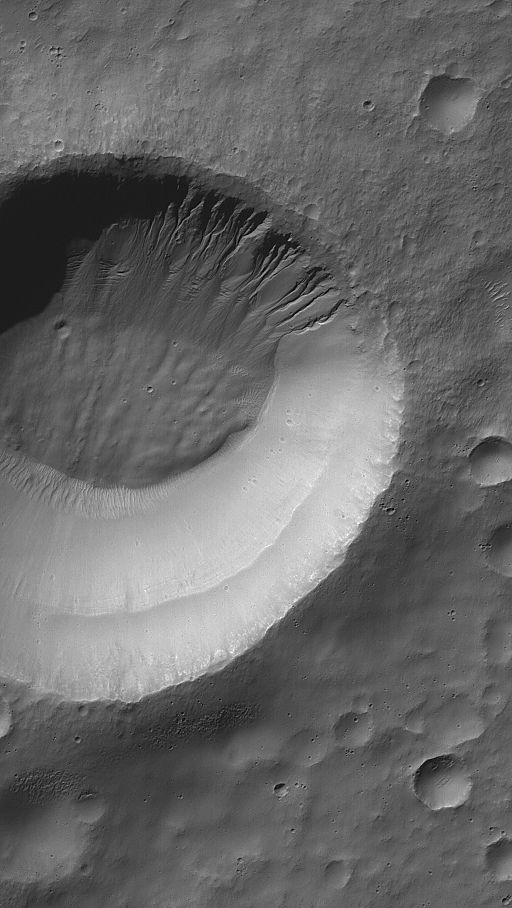

Weepy Crater

11 August 2006
This Mars Global Surveyor (MGS) Mars Orbiter Camera (MOC) image shows gullies — all of which head at the same level — on a south mid-latitude crater wall. At the 6 meters (~20 feet) per pixel scale at which this image was obtained, the gullies almost appear as if they are the product of a “weeping layer,” a porous layer of rock through which a liquid such as water may have percolated until it came to the martian surface at this crater wall, then flowed downslope, toward the crater floor.

Location near: 34.0°S, 208.4°W
Image width: ~3 km (~1.9 mi)
Illumination from: upper left
Season: Southern Autumn

Credit: NASA/JPL/Malin Space Science Systems